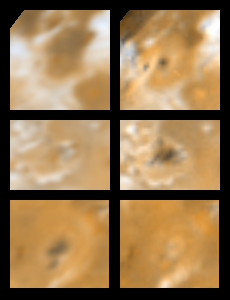

Three Surface Changes on Io

Two views of three areas on Jupiter’s moon Io showing changes seen on June 27th, 1996 by the Galileo spacecraft as compared to views seen by the Voyager spacecraft during the 1979 flybys. Galileo images are on the right; Voyager 2 images are on the left. North is to the top. At top (latitude +33, longitude 20) is a new volcanic feature consisting of a dark spot, perhaps a caldera floor, surrounded by a diffuse circular ring of reddish material, perhaps a plume deposit. The region in the middle corresponds to a hotspot observed by Earth-based observers on June 2nd, 1996. The Galileo image reveals new dark features, perhaps lava flows, within a field of lava flows (latitude +13, longitude 359). At bottom is the region near Sengen Patera (lower dark feature in the Voyager image; latitude -32, longitude 305). The dark materials have brightened or have been buried by new bright deposits by the time of the Galileo encounter. Earth-based observations indicated a hotspot in the Sengen Patera region also on June 2, 1996. Images are all 500 km wide. The Jet Propulsion Laboratory, Pasadena, CA manages the mission for NASA’s Office of Space Science, Washington, DC.

Credit: NASA/JPL/USGS